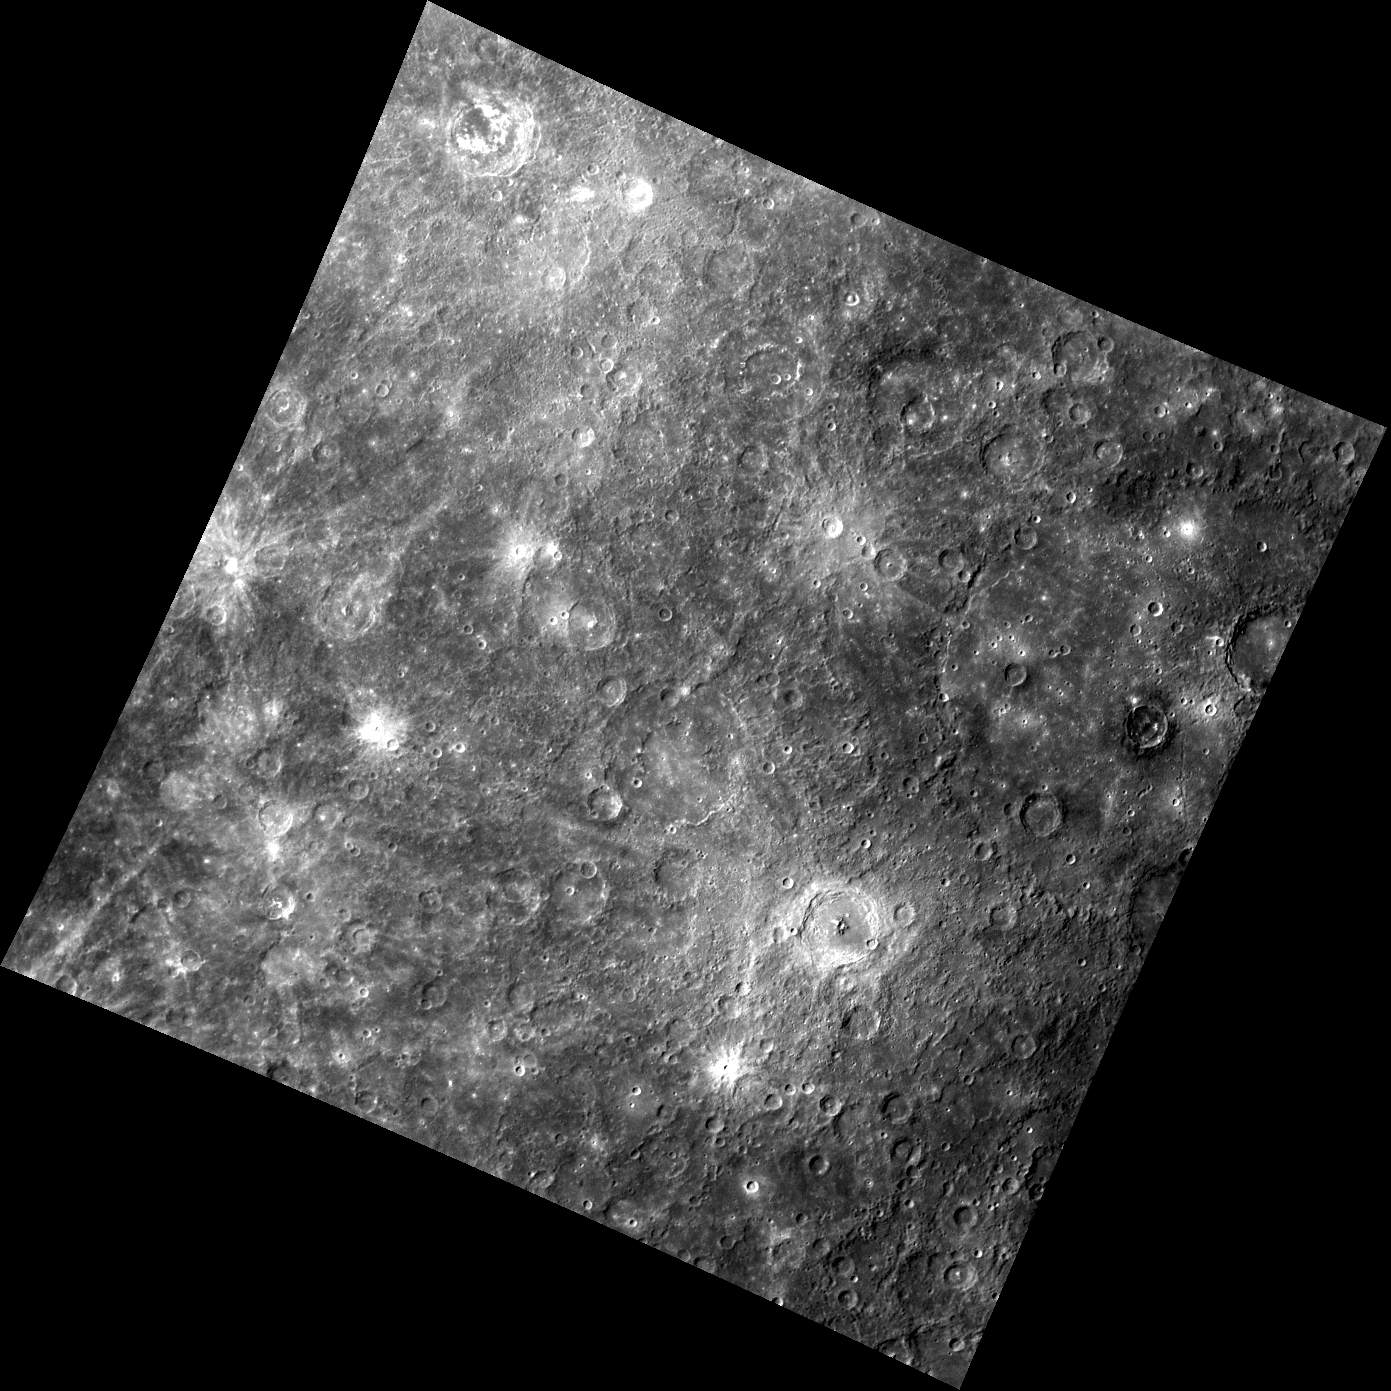

A Multitude of Rays

Crater rays, which are often present around fresh craters, are numerous in this image. Both Bartok crater (crater with prominent central peak in the southeast) and Schoenberg crater (north of Bartok) have visible crater rays, as do a number of unnamed craters in this image. In the southwestern-most corner of this scene is a section of a ray from Basho crater, located approximately 36 degrees longitude away from Bartok crater (one tenth of the planet in distance).

This image was acquired as part of MDIS’s color base map. The color base map is composed of WAC images taken through eight different narrow-band color filters and will cover more than 90% of Mercury’s surface with an average resolution of 1 kilometer/pixel (0.6 miles/pixel). The highest-quality color images are obtained for Mercury’s surface when both the spacecraft and the Sun are overhead, so these images typically are taken with viewing conditions of low incidence and emission angles.

The MESSENGER spacecraft is the first ever to orbit the planet Mercury, and the spacecraft’s seven scientific instruments and radio science investigation are unraveling the history and evolution of the Solar System’s innermost planet. Visit the Why Mercury? section of this website to learn more about the key science questions that the MESSENGER mission is addressing. During the one-year primary mission, MDIS is scheduled to acquire more than 75,000 images in support of MESSENGER’s science goals..

Date acquired: June 21, 2011
Image Mission Elapsed Time (MET): 217179524
Image ID: 409150
Instrument: Wide Angle Camera (WAC) of the Mercury Dual Imaging System (MDIS)
WAC filter: 7 (748 nanometers)
Center Latitude: -21.91°
Center Longitude: 219.6° E
Resolution: 1402 meters/pixel
Scale: The diameter of Bartok crater is approximately 116 km (72 miles)
Incidence Angle: 45.4°
Emission Angle: 0.6°
Phase Angle: 45.7°

These images are from MESSENGER, a NASA Discovery mission to conduct the first orbital study of the innermost planet, Mercury. For information regarding the use of images, see the MESSENGER image use policy.

Credit: NASA/Johns Hopkins University Applied Physics Laboratory/Carnegie Institution of Washington